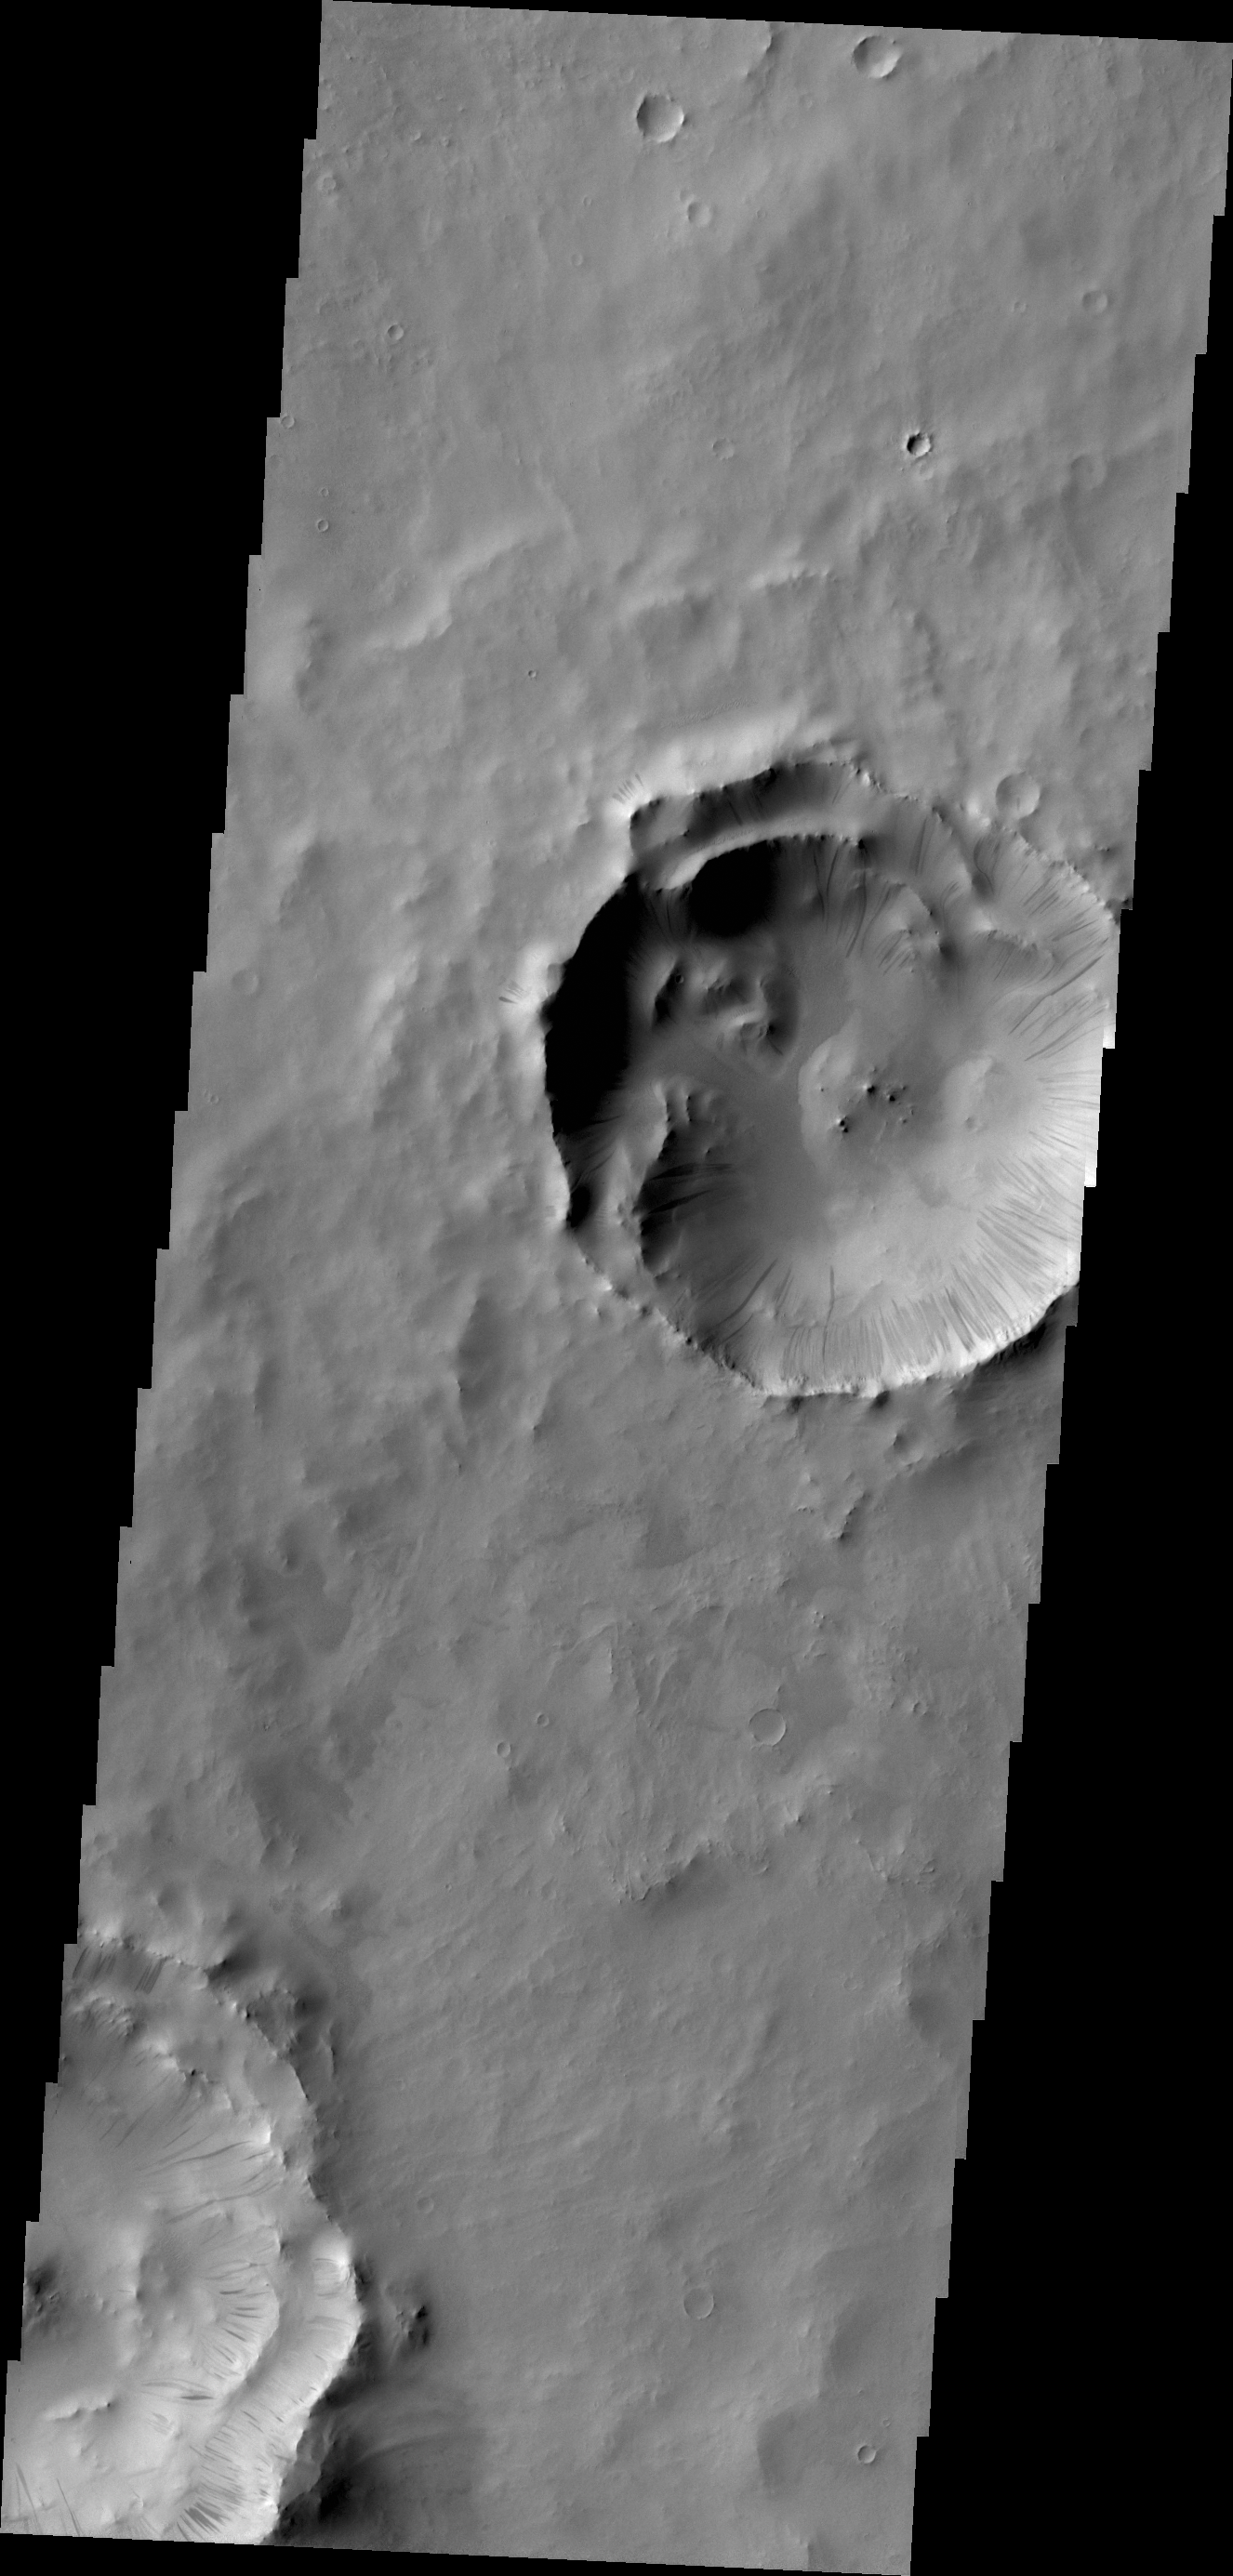

Dark Slope Streaks

A multitude of dark slope streaks mark the inner rim of this unnamed crater in Terra Sabaea.

Credit: NASA/JPL/ASU